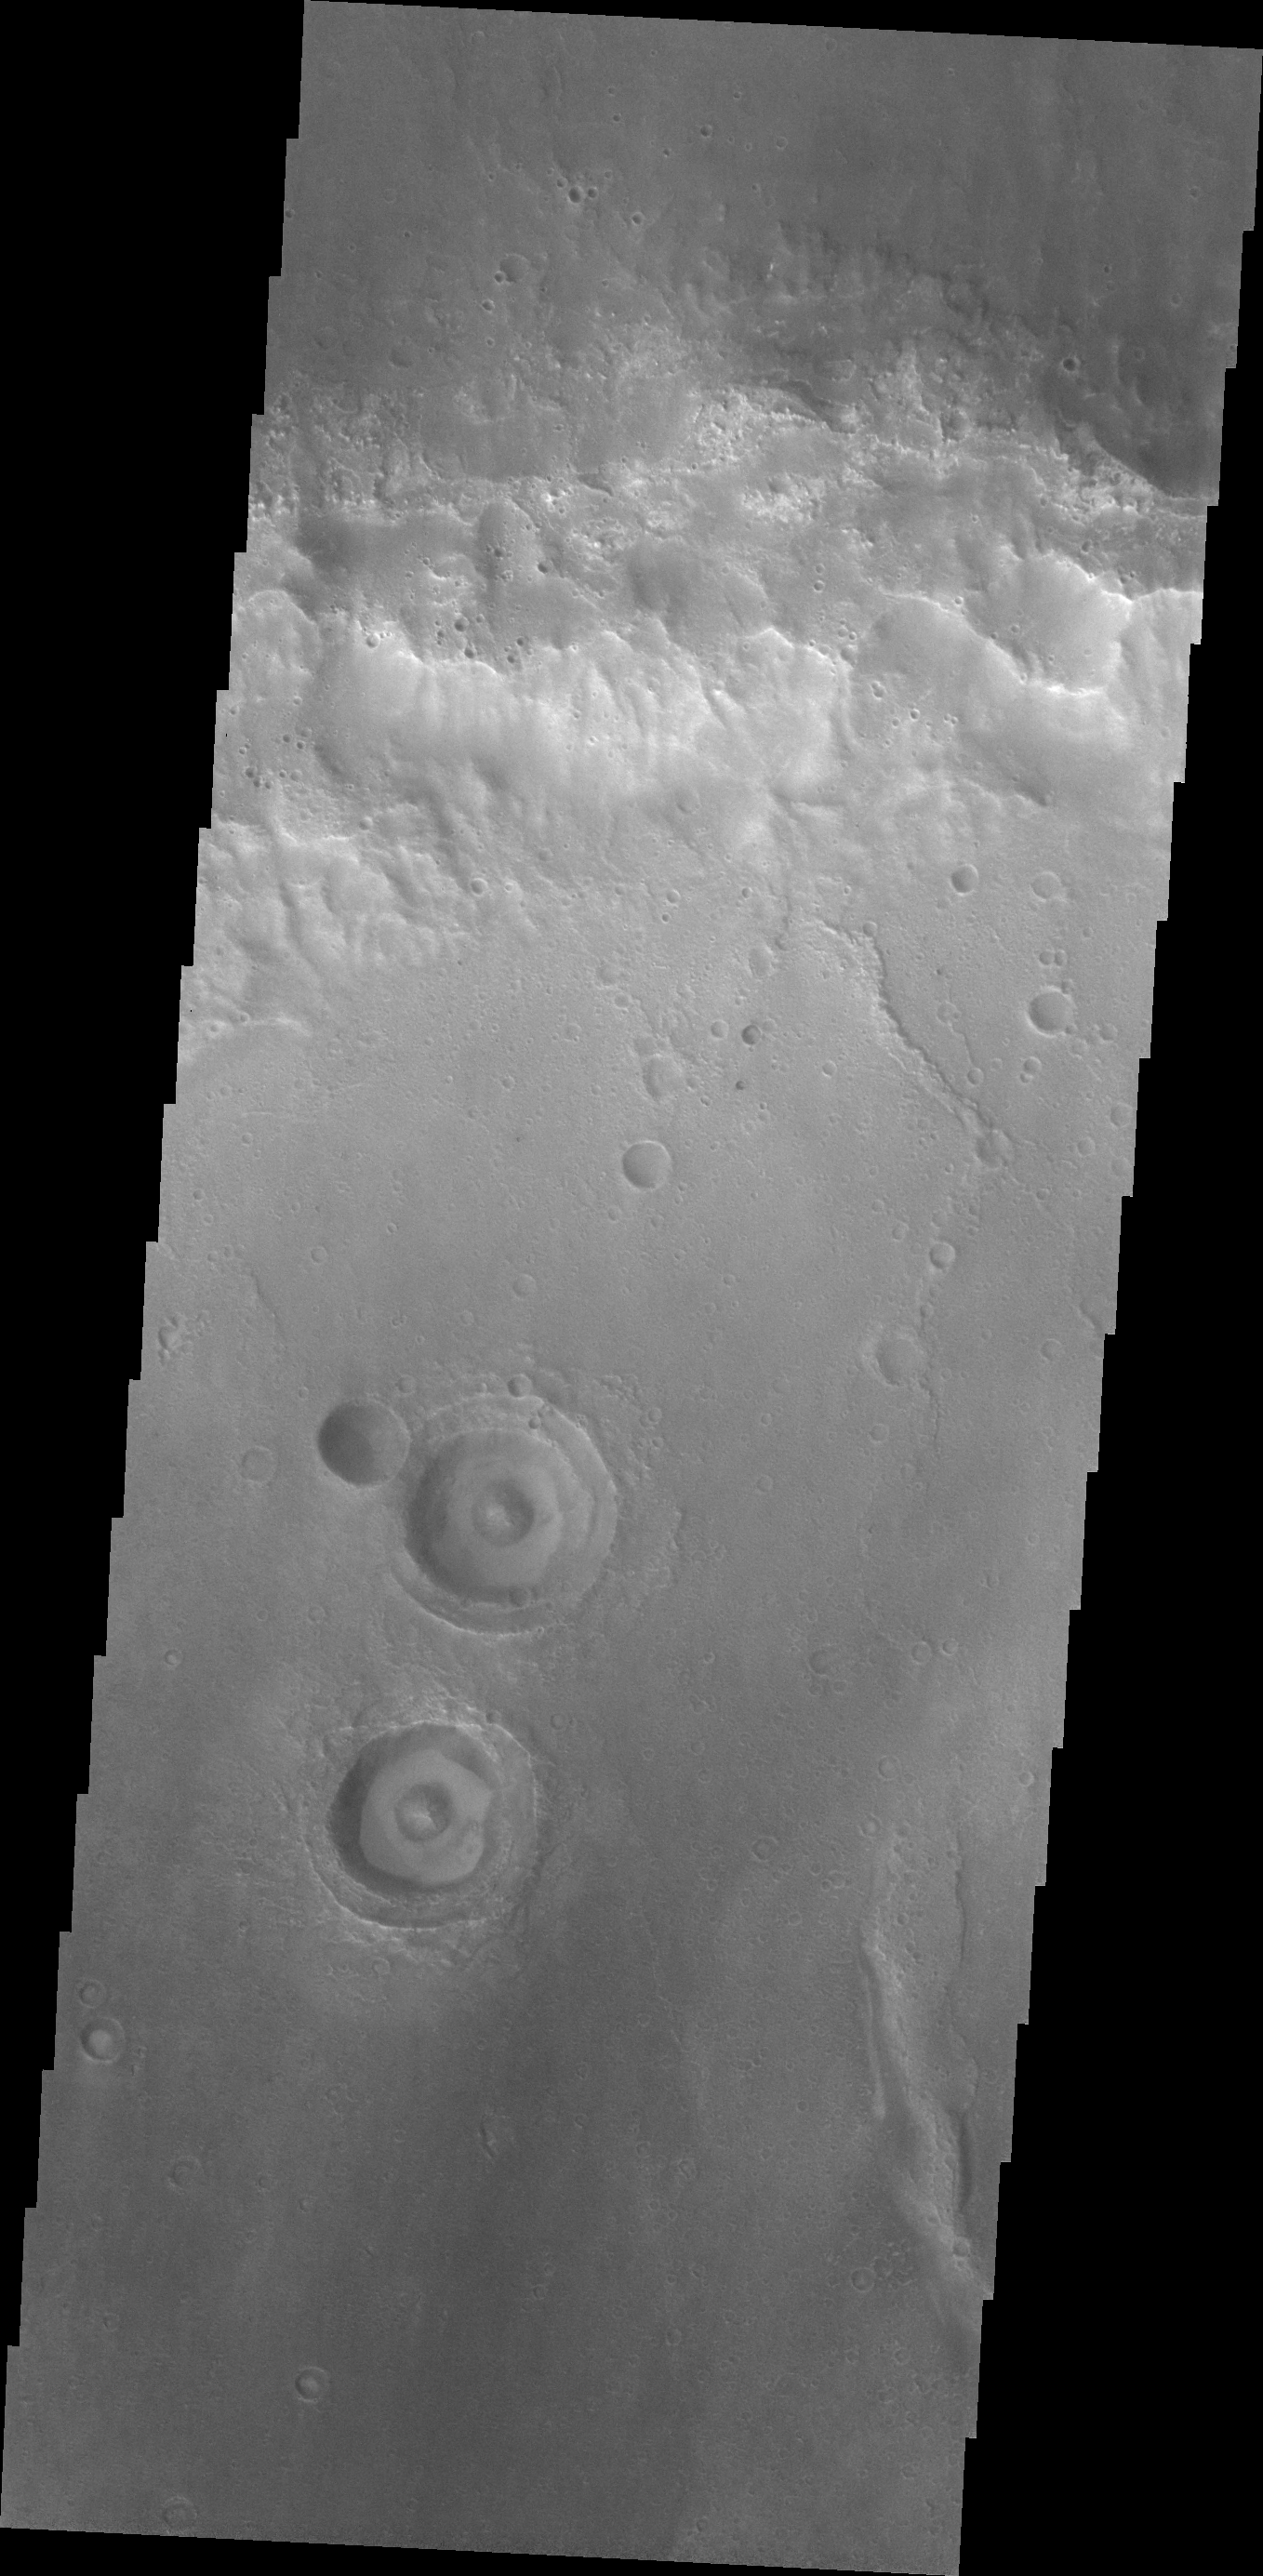

THEMIS Art #117

Do you see what I see? Turn your head sideways and gaze into the set of “surprised” eyeballs.

Credit: NASA/JPL-Caltech/ASU